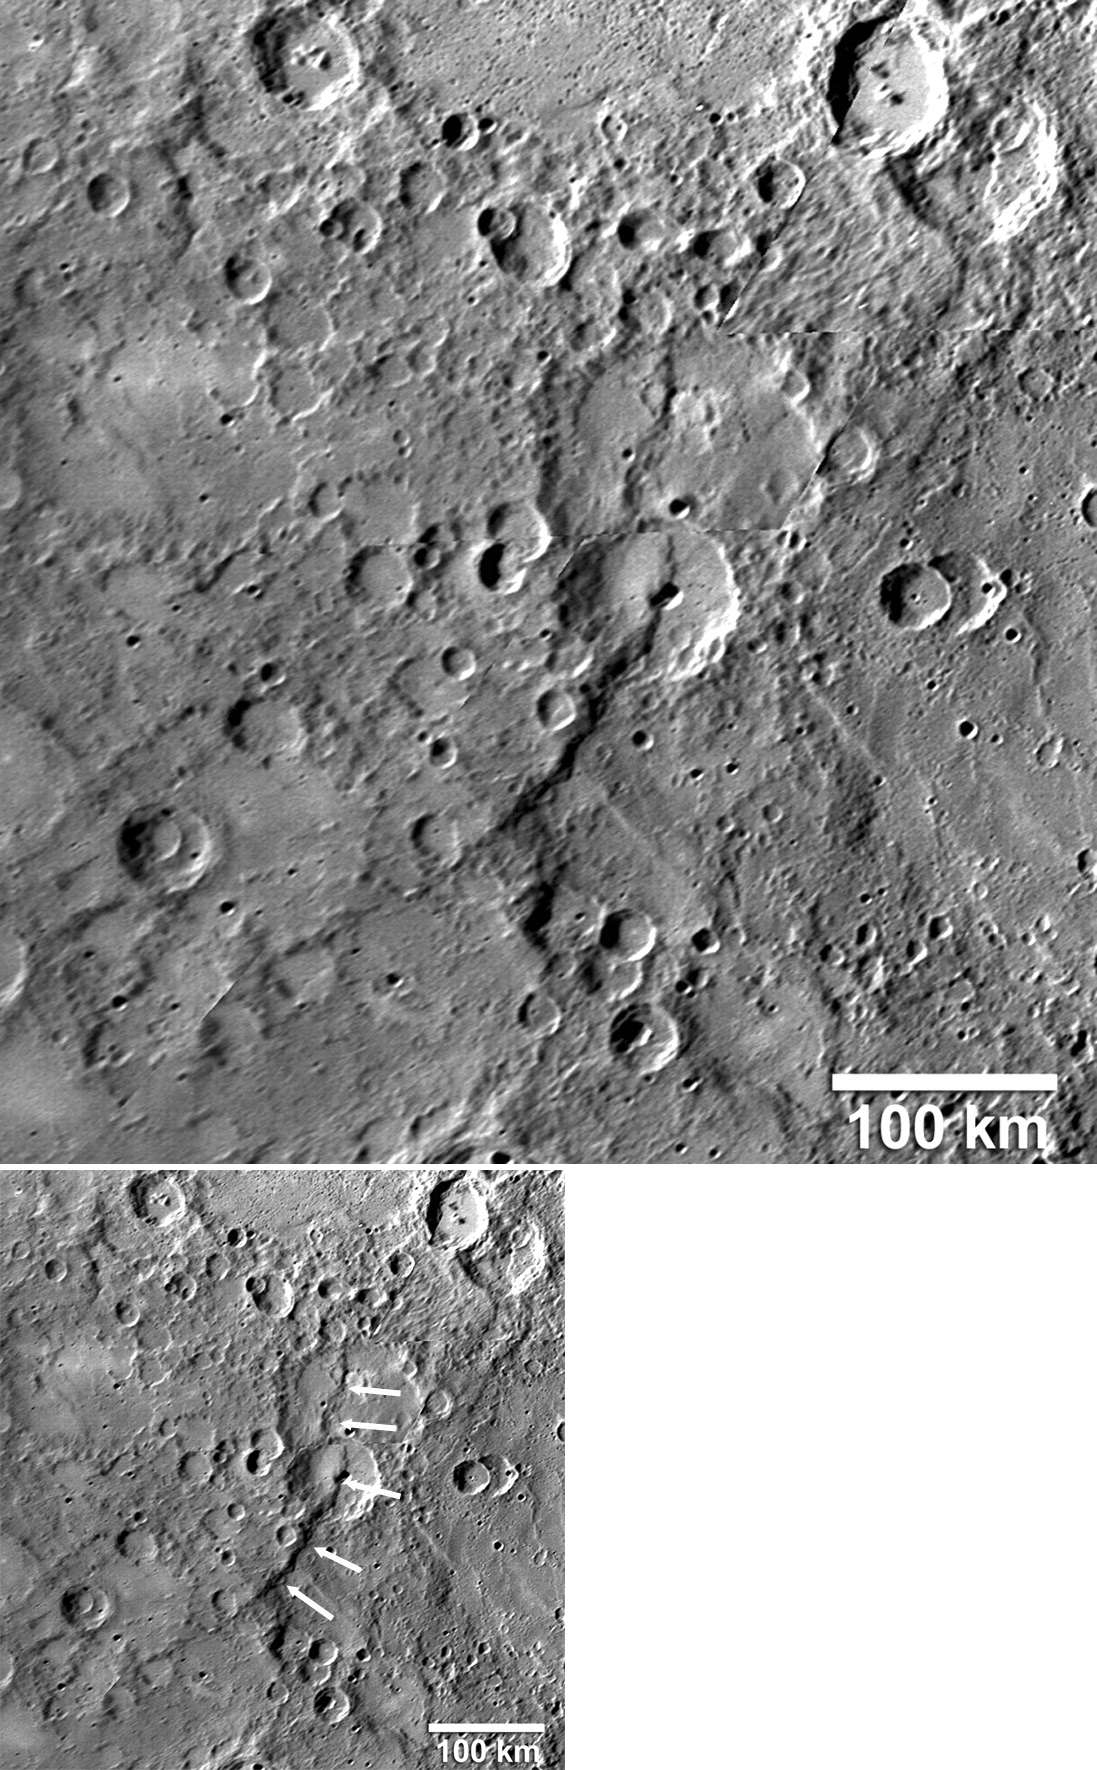

Rupes, Rupes, Every Where

Giant scarps (cliffs), called rupes (see PIA10609), are believed to have formed when Mercury’s interior cooled and the entire planet shrank slightly as a result. This figure, recently published in Science magazine, shows one of these scarps (white arrows) that is about 270 kilometers (170 miles) long. This portion of Mercury’s surface was seen during the Mariner 10 flybys, but this scarp, despite its large size, was not visible in the Mariner 10 photos because the Sun was nearly overhead at the time and, consequently, the scarp did not cast a discernible shadow. In contrast, MESSENGER acquired a mosaic of this area (see PIA10605) before the spacecraft’s closest approach to the planet, when this portion of the surface was near the terminator, the line between the sunlit dayside and the dark night side of the planet. Such lighting produced long shadows, enabling this rupes to be recognized for the first time.

Date Acquired: January 14, 2008
Image Mission Elapsed Time (MET): Mosaic of images from 108821370, 108821375, 108821397, and 108821402
Instrument: A: Narrow Angle Camera (NAC) of the Mercury Dual Imaging System (MDIS)

These images are from MESSENGER, a NASA Discovery mission to conduct the first orbital study of the innermost planet, Mercury. For information regarding the use of images, see the MESSENGER image use policy.

Credit: NASA/Johns Hopkins University Applied Physics Laboratory/Arizona State University/Carnegie Institution of Washington. Figure 4 from Solomon et al., Science, 321, 59-62, 2008.